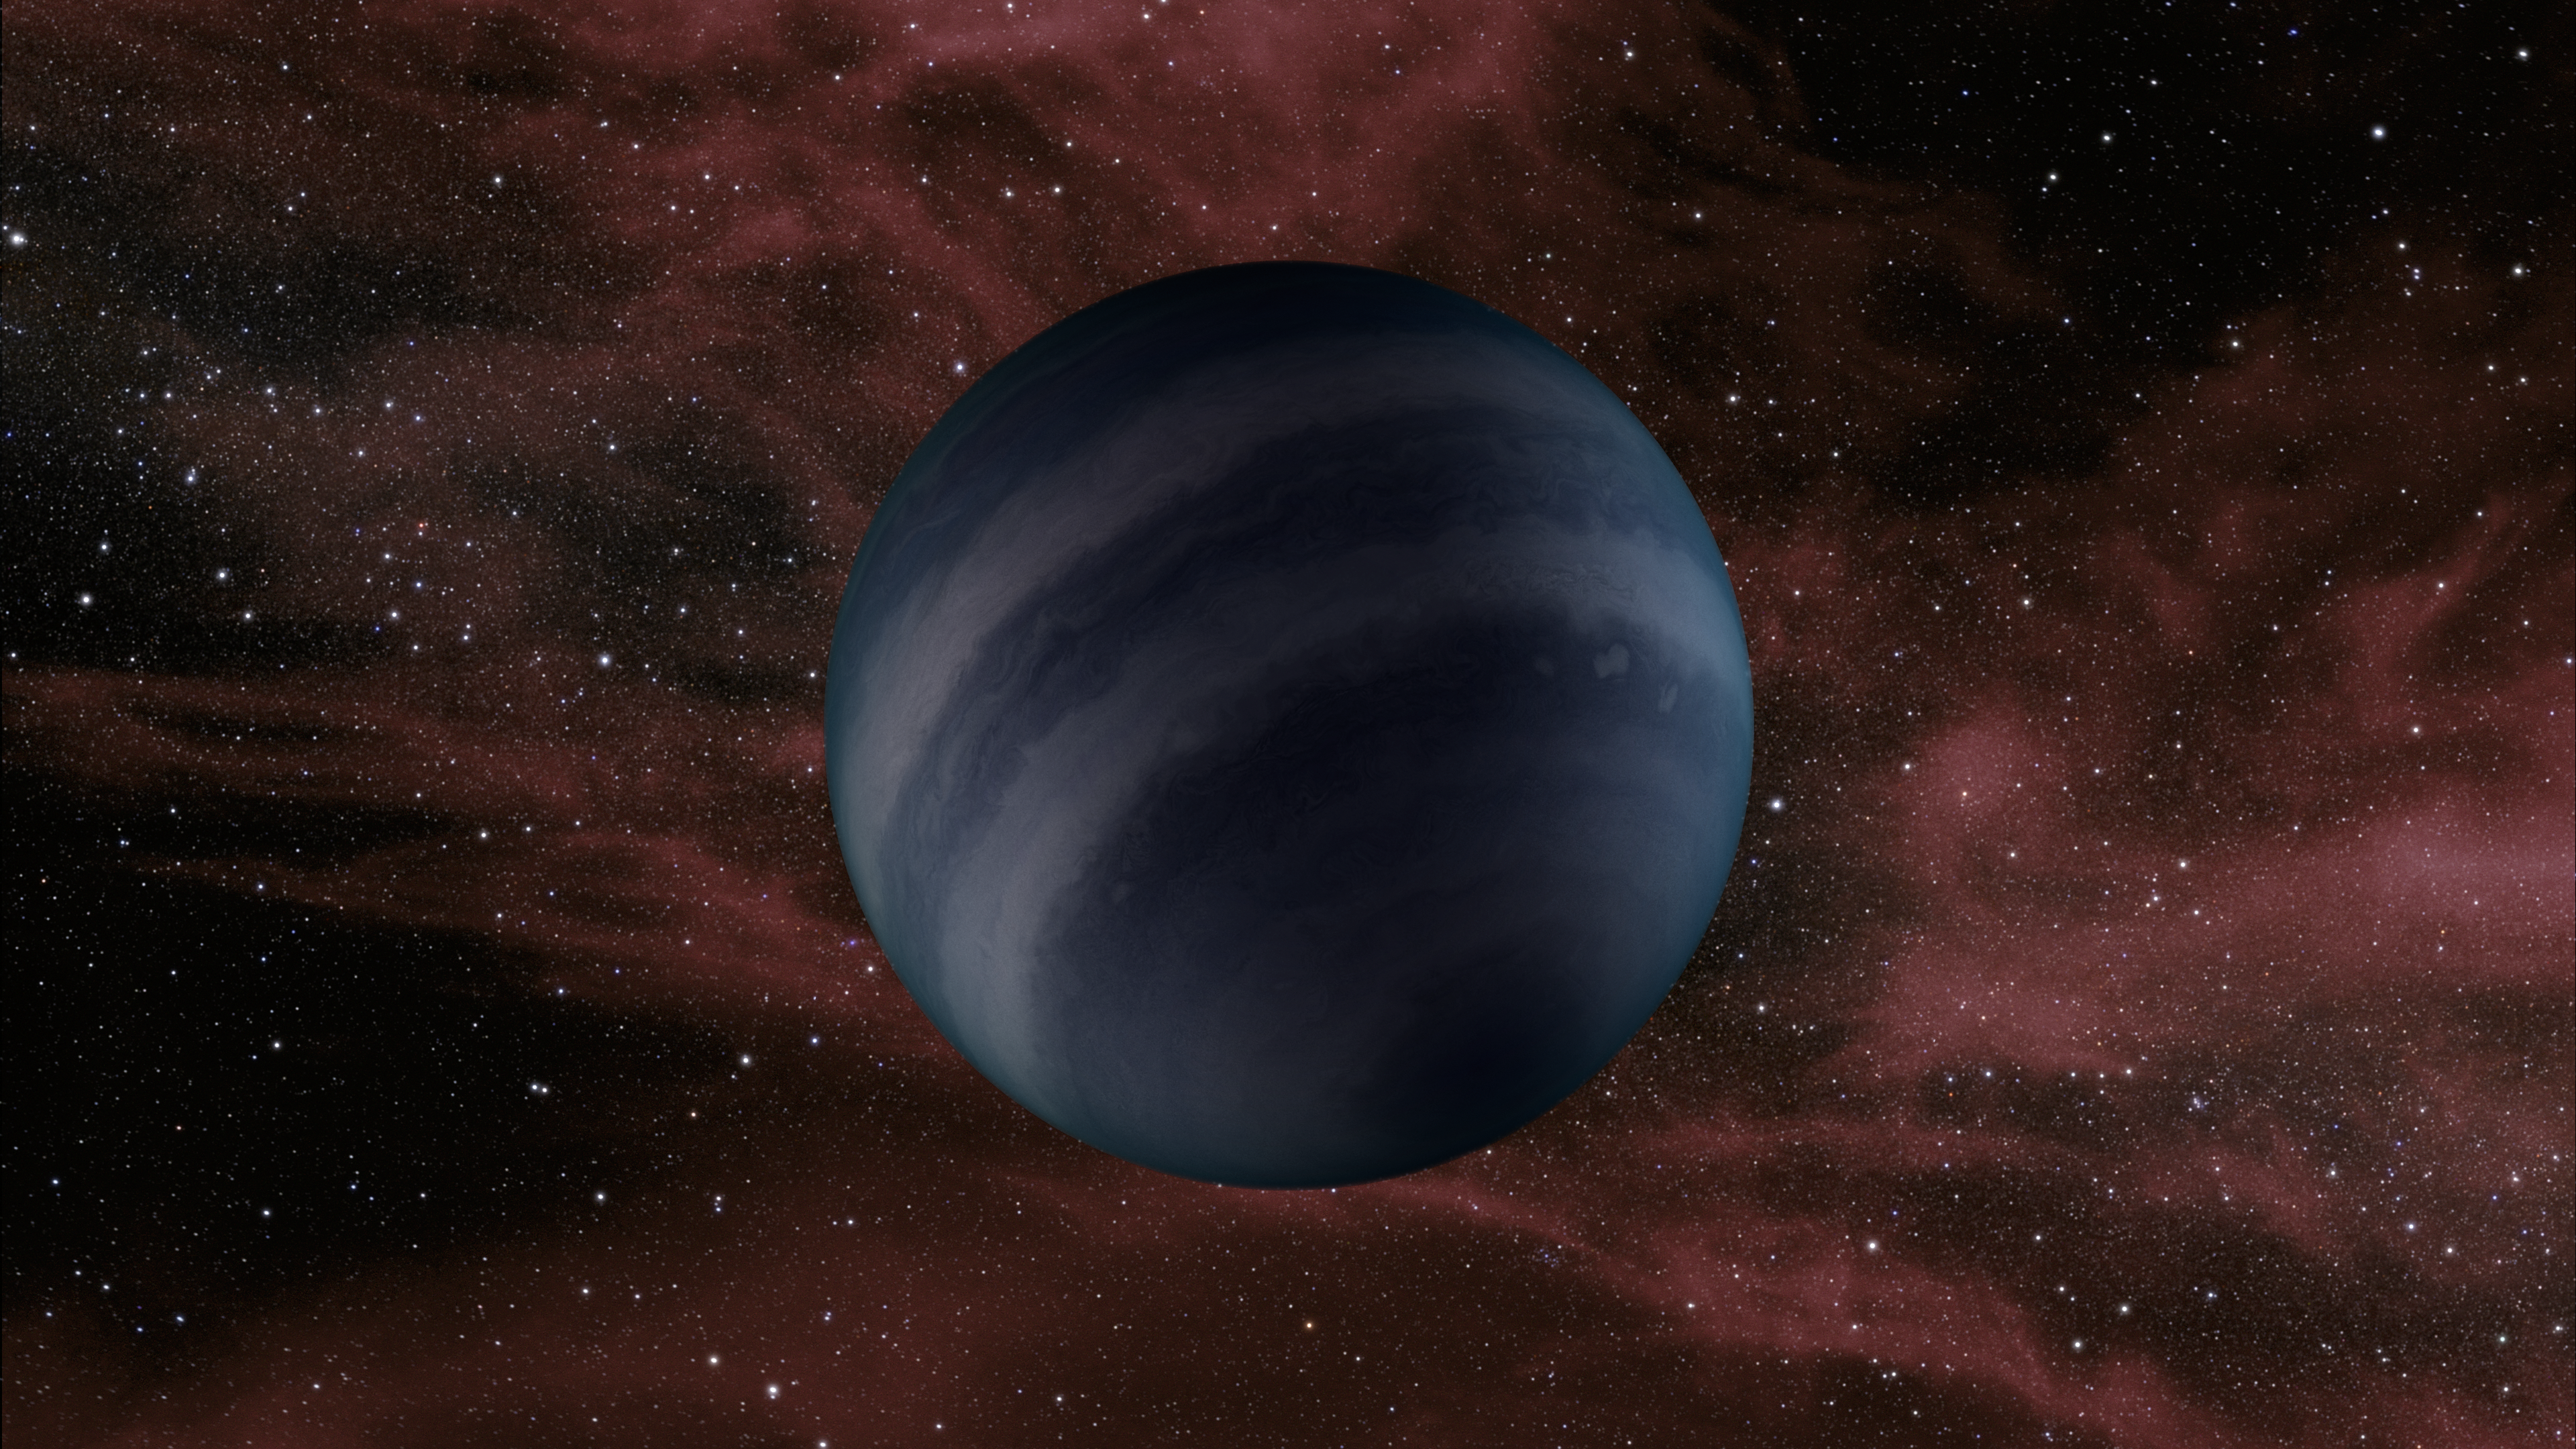

Free-floating Failed Star

This artist's conception portrays a free-floating brown dwarf, or failed star. A new study using data from NASA's Spitzer Space Telescope shows that several of these objects are warmer than previously thought, with temperatures about 250 to 350 degrees Fahrenheit (125 to 175 degrees Celsius).

Credit: NASA/JPL-Caltech/R. Hurt (IPAC)